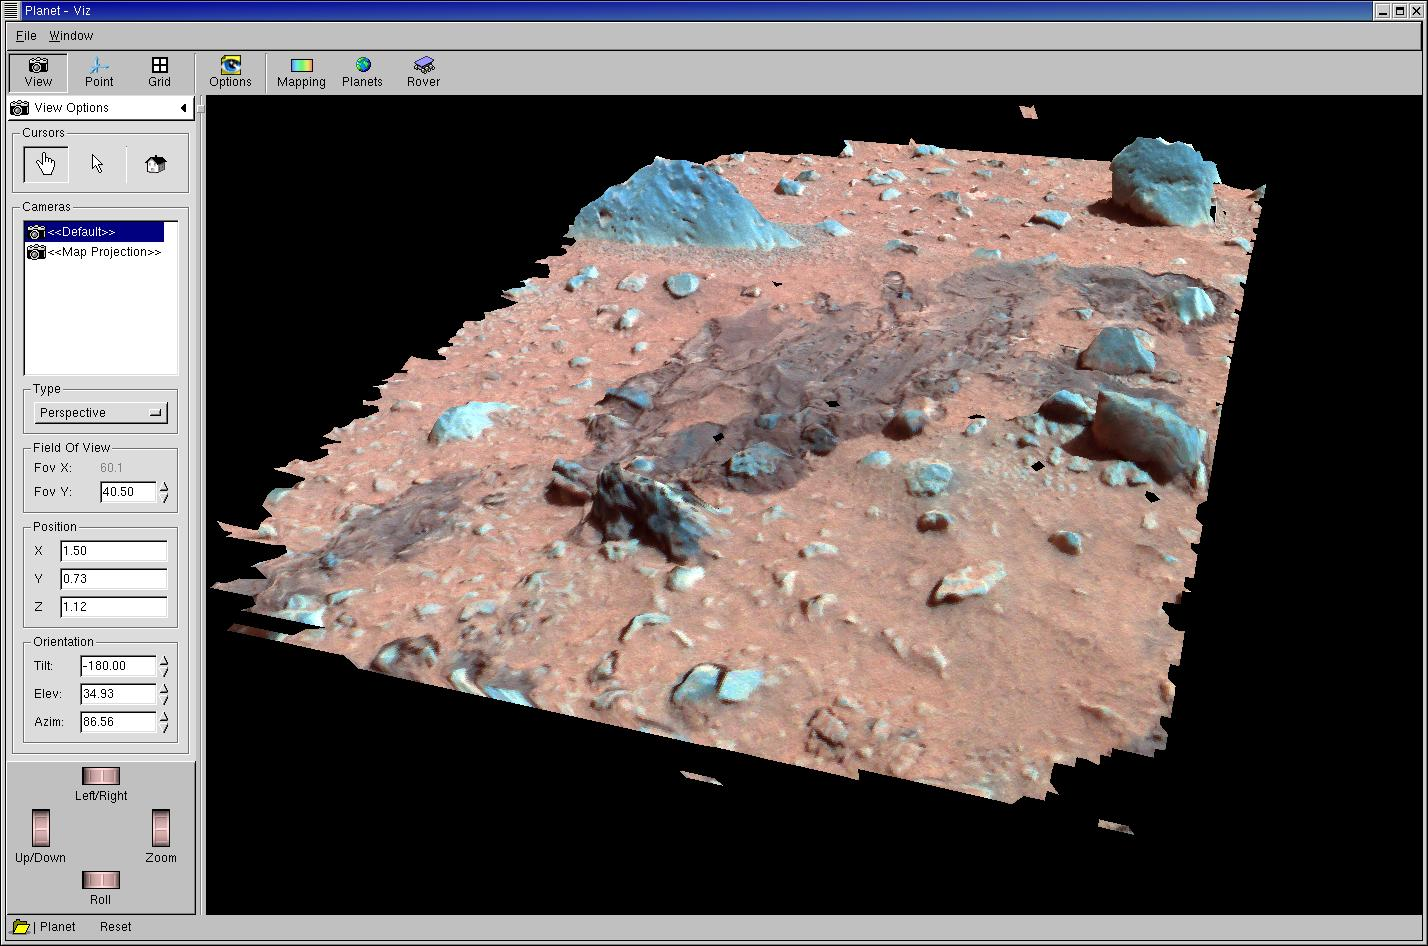

Landing Trail in 3-D

A three-dimensional color model created using data from the Mars Exploration Rover’s panoramic camera shows images of airbag drag marks on the martian surface. The triangular rock in the upper left corner is approximately 20 centimeters (8 inches) tall. The meatball-shaped rock in the upper right corner is approximately 10 centimeters (4 inches) tall. The dark portion of the surface, or “trough” is approximately 1 centimeter (0.4 inches) deep at its deepest point. This model is displayed using software developed by NASA’s Ames Research Center.

Credit: NASA/JPL/Cornell